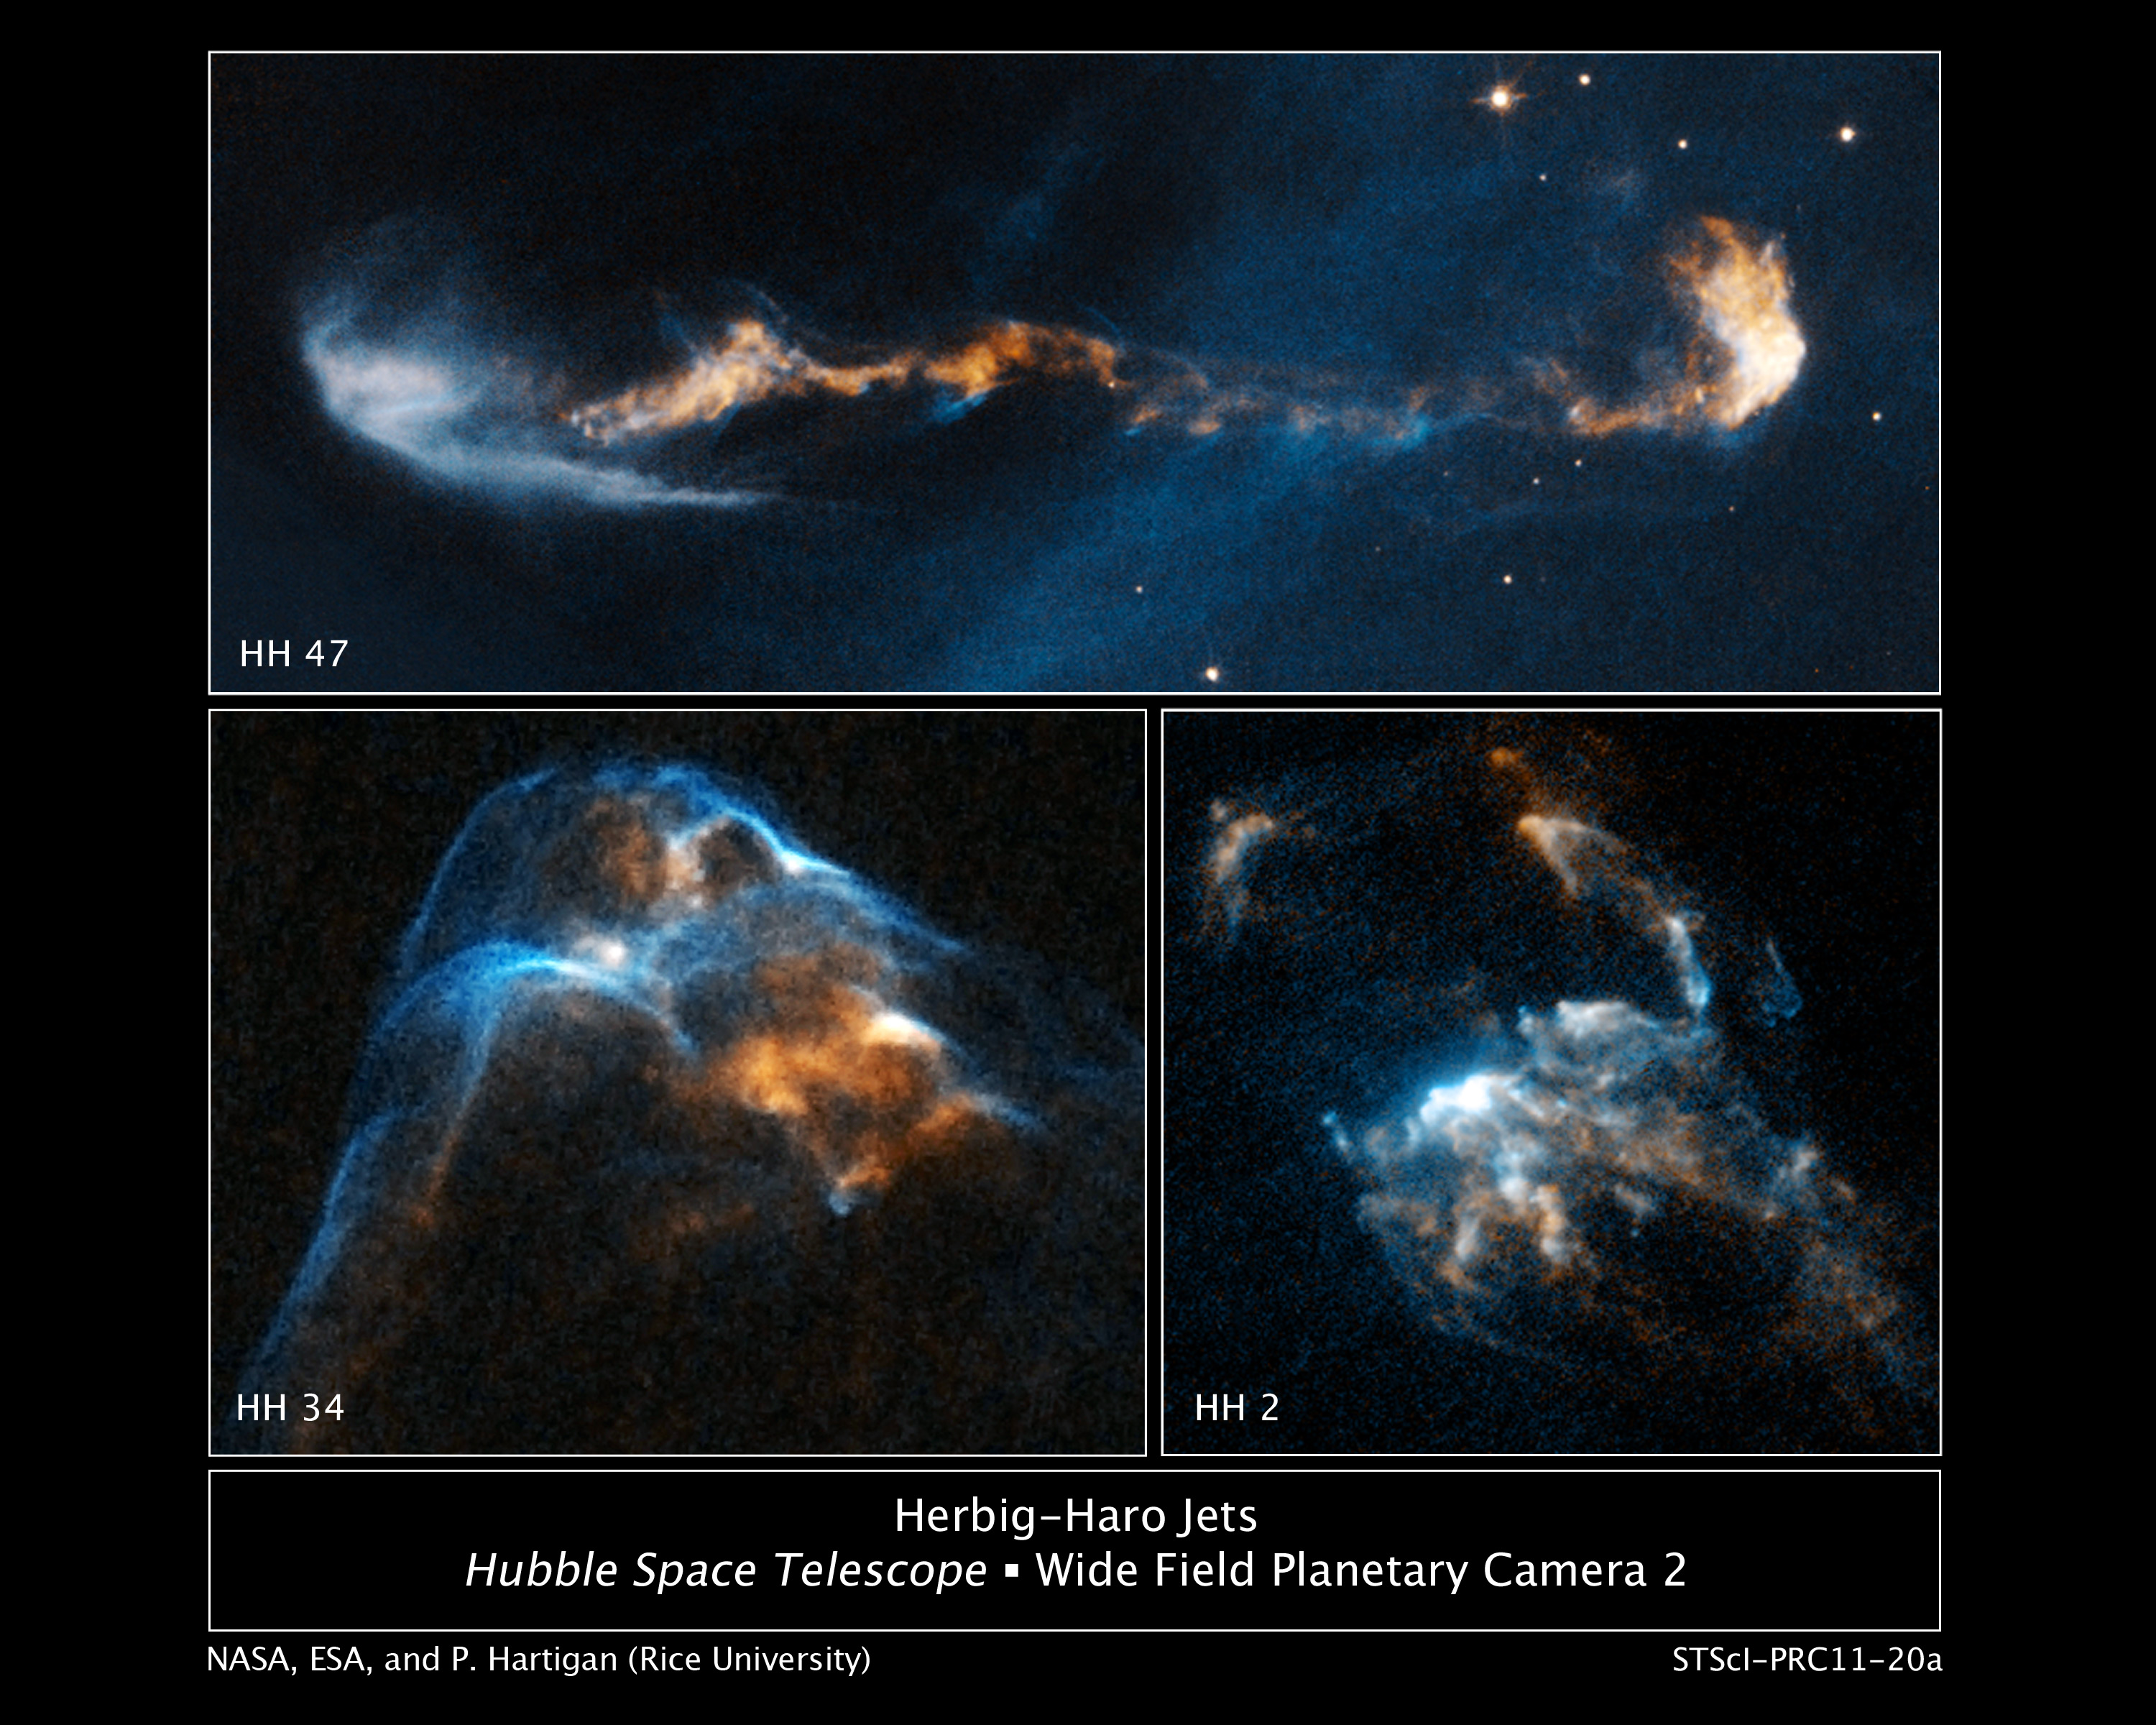

Signatures of Star Birth

The glowing, clumpy streams of material shown in these NASA Hubble Space Telescope images are the signposts of star birth.

Ejected episodically by young stars like salvos from a cannon, the blobby material zips along at more than 440,000 miles (770,000 kilometers) an hour. Called Herbig-Haro or HH objects, these speedy outflows have a bumpy ride through space.

When fast-moving blobs "rear-end" slower gas, bow shocks (the blue features) arise as the material heats up. Bow shocks are glowing waves of matter similar to waves produced by the bow of a ship plowing through water. In HH 2, at lower right, several bow shocks (the compact blue and white features) can be seen where fast-moving clumps bunch up like cars in a traffic jam. In HH 34, at lower left, a grouping of merged bow shocks reveals regions that brighten and fade over time as the heated material cools, shown in red, where the shocks intersect.

In HH 47, at top, a long jet of material has burst out of a dark cloud of gas and dust that hides the newly forming star. The blue, fan-shaped region at left is the edge of a cavity illuminated by the fledgling star. A massive clump of jet material collides with upstream gas, creating the white bow-shaped shock wave at right.

These images are part of a series of time-lapse movies astronomers have made showing the outflows' motion over time. The movies were stitched together from images taken over a 14-year period by Hubble's Wide Field Planetary Camera 2. Hubble followed the jets over three epochs. Observations of HH 2 were made from 1994, 1997, and 2007; HH 34 from 1994, 1998, and 2007; and HH 47 from 1994, 1999, and 2008.

The outflows are roughly 1,350 light-years from Earth. HH 34 and HH 2 reside near the Orion Nebula, in the northern sky. HH 47 is located in the southern constellation Vela.

Credit: NASA, ESA, and P. Hartigan (Rice University)